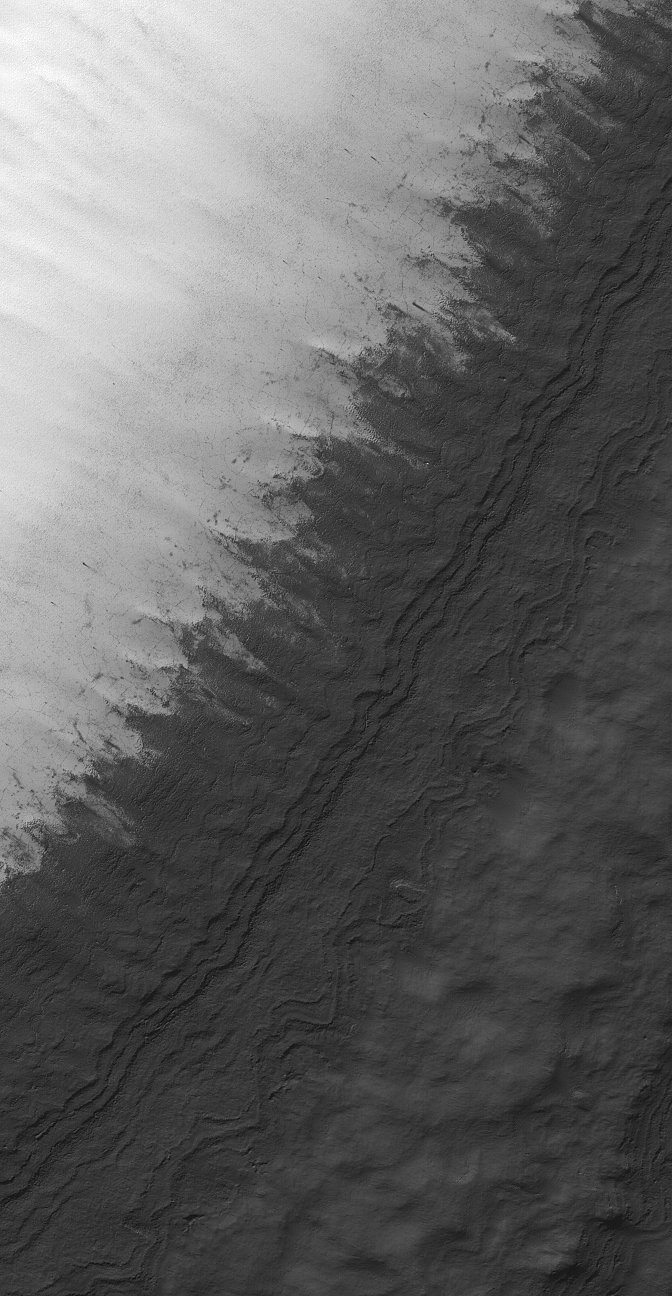

South Polar Scene

19 January 2006
This Mars Global Surveyor (MGS) Mars Orbiter Camera (MOC) image shows a mid-summer scene in the south polar region of the red planet. The light-toned surface is covered with seasonal frost that, later in the season, would have sublimed away.

Location near: 86.8°S, 322.8°W
Image width: ~3 km (~1.9 mi)
Illumination from: upper left
Season: Southern Summer

Credit: NASA/JPL/Malin Space Science Systems